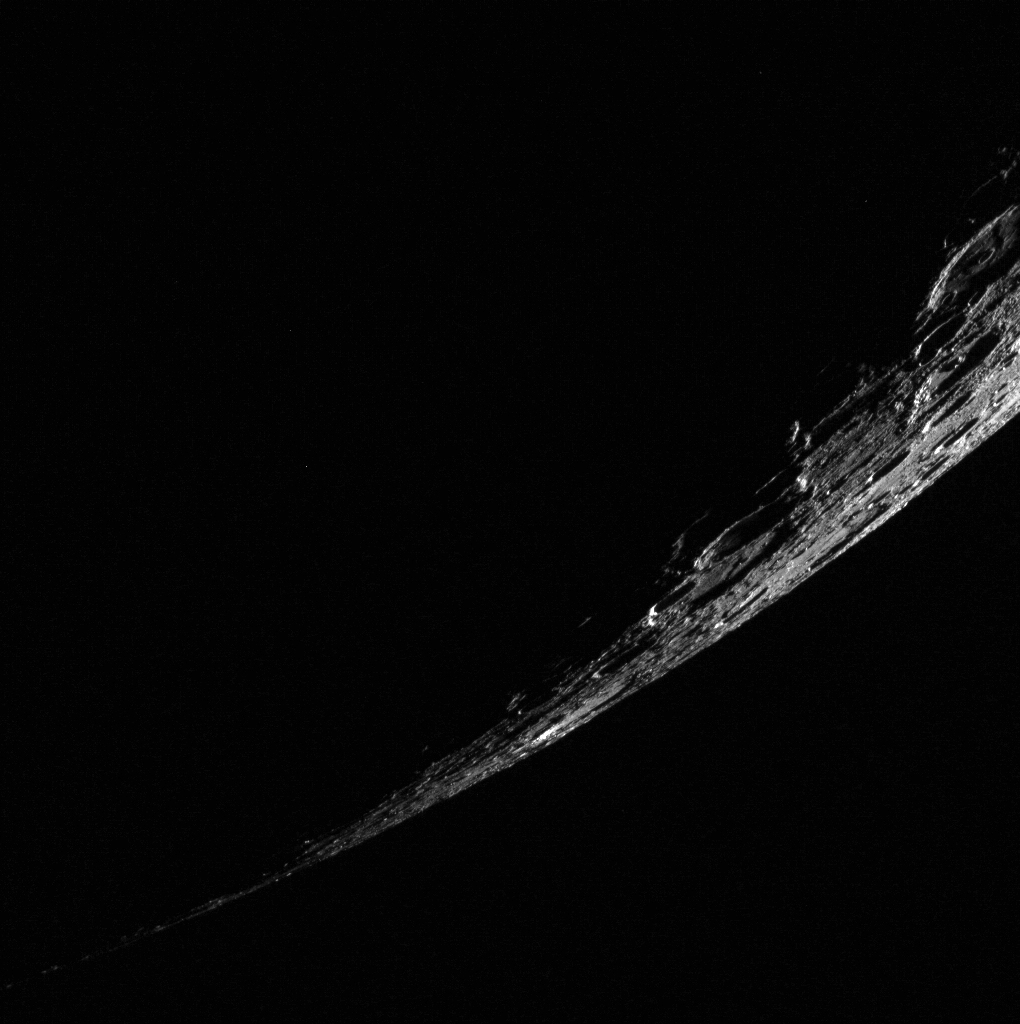

Crescent Mercury

Although its geologic history was very different from that of our closest celestial neighbor, it’s fun to see Mercury in the familiar crescent we associate with the Moon. Though the extreme viewing angle makes it hard to tell, this irregular pit is near the center of the sunlit sliver.

This image was acquired as part of MDIS’s limb imaging campaign. Once per week, MDIS captures images of Mercury’s limb, with an emphasis on imaging the southern hemisphere limb. These limb images provide information about Mercury’s shape and complement measurements of topography made by the Mercury Laser Altimeter (MLA) of Mercury’s northern hemisphere.

Date acquired: October 09, 2013
Image Mission Elapsed Time (MET): 23631997
Image ID: 4974136
Instrument: Wide Angle Camera (WAC) of the Mercury Dual Imaging System (MDIS)
WAC filter: 7 (748 nanometers)
Center Latitude: -53.19°
Center Longitude: 121.8° E
Resolution: 655 meters/pixel
Incidence Angle: 96.8°
Emission Angle: 67.9°
Phase Angle: 140.3°

The MESSENGER spacecraft is the first ever to orbit the planet Mercury, and the spacecraft’s seven scientific instruments and radio science investigation are unraveling the history and evolution of the Solar System’s innermost planet. MESSENGER acquired over 150,000 images and extensive other data sets. MESSENGER is capable of continuing orbital operations until early 2015.

For information regarding the use of images, see the MESSENGER image use policy.

Credit: NASA/Johns Hopkins University Applied Physics Laboratory/Carnegie Institution of Washington